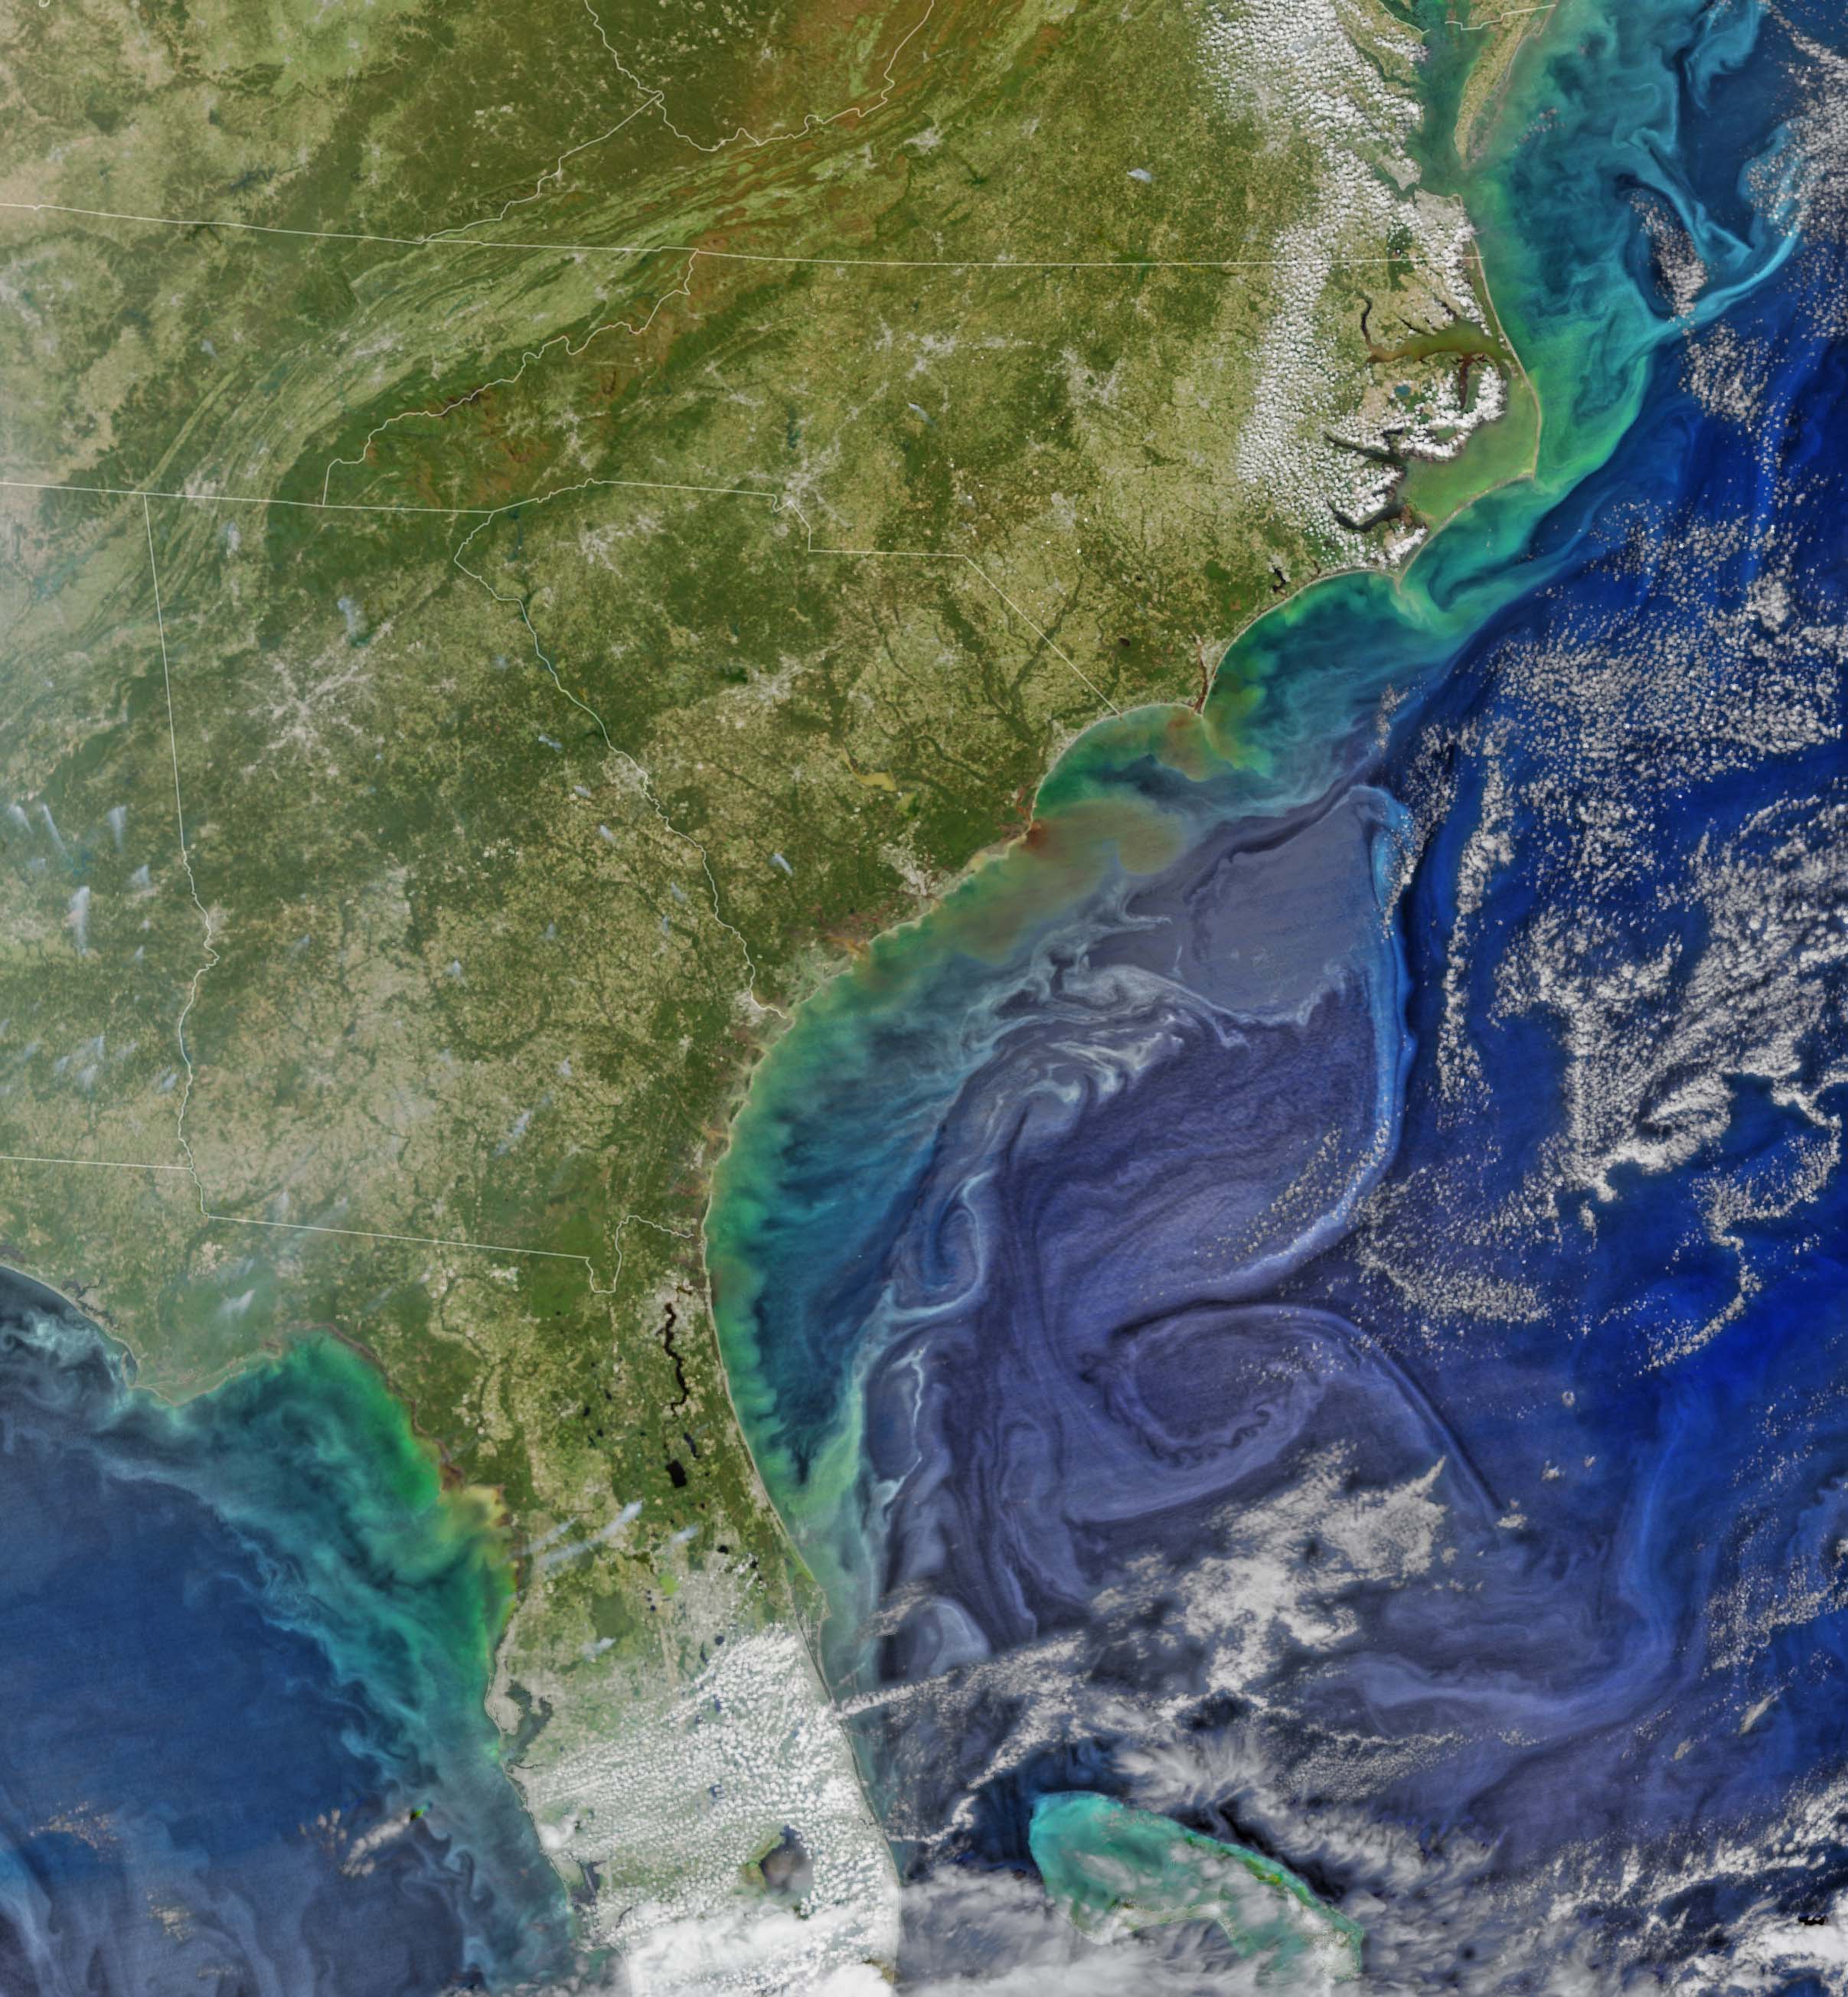

Colors after the Storms

Damaging heavy rains fell on South Carolina in the southeastern United States at the beginning of October 2015. Much of that water had, by mid October, flowed into the Atlantic Ocean bringing with it heavy loads of sediment, nutrients, and dissolved organic material. The above VIIRS image shows the runoff as it interacts with ocean currents on October 15, 2015. NASA's OceanColor

Credit: NASA/Goddard/SuomiNPP/VIIRS via